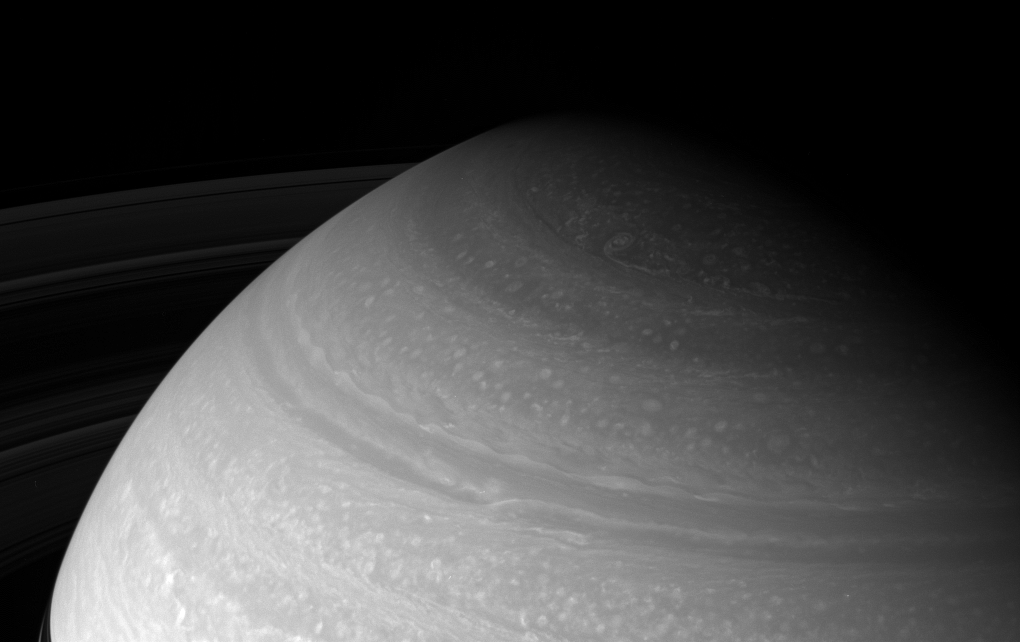

Over Your Head

The Cassini spacecraft looks toward high northern latitudes on Saturn and the wild cloud forms that swirl there.

The view was taken from about 23 degrees above the ringplane and looks toward the unilluminated side of the rings.

The image was taken with the Cassini spacecraft wide-angle camera on Dec. 17, 2007 using a spectral filter sensitive to wavelengths of infrared light centered at 752 nanometers. The view was obtained at a distance of approximately 1.3 million kilometers (791,000 miles) from Saturn. Image scale is 72 kilometers (45 miles) per pixel.

The Cassini-Huygens mission is a cooperative project of NASA, the European Space Agency and the Italian Space Agency. The Jet Propulsion Laboratory, a division of the California Institute of Technology in Pasadena, manages the mission for NASA’s Science Mission Directorate, Washington, D.C. The Cassini orbiter and its two onboard cameras were designed, developed and assembled at JPL. The imaging operations center is based at the Space Science Institute in Boulder, Colo.

Credit: NASA/JPL/Space Science Institute